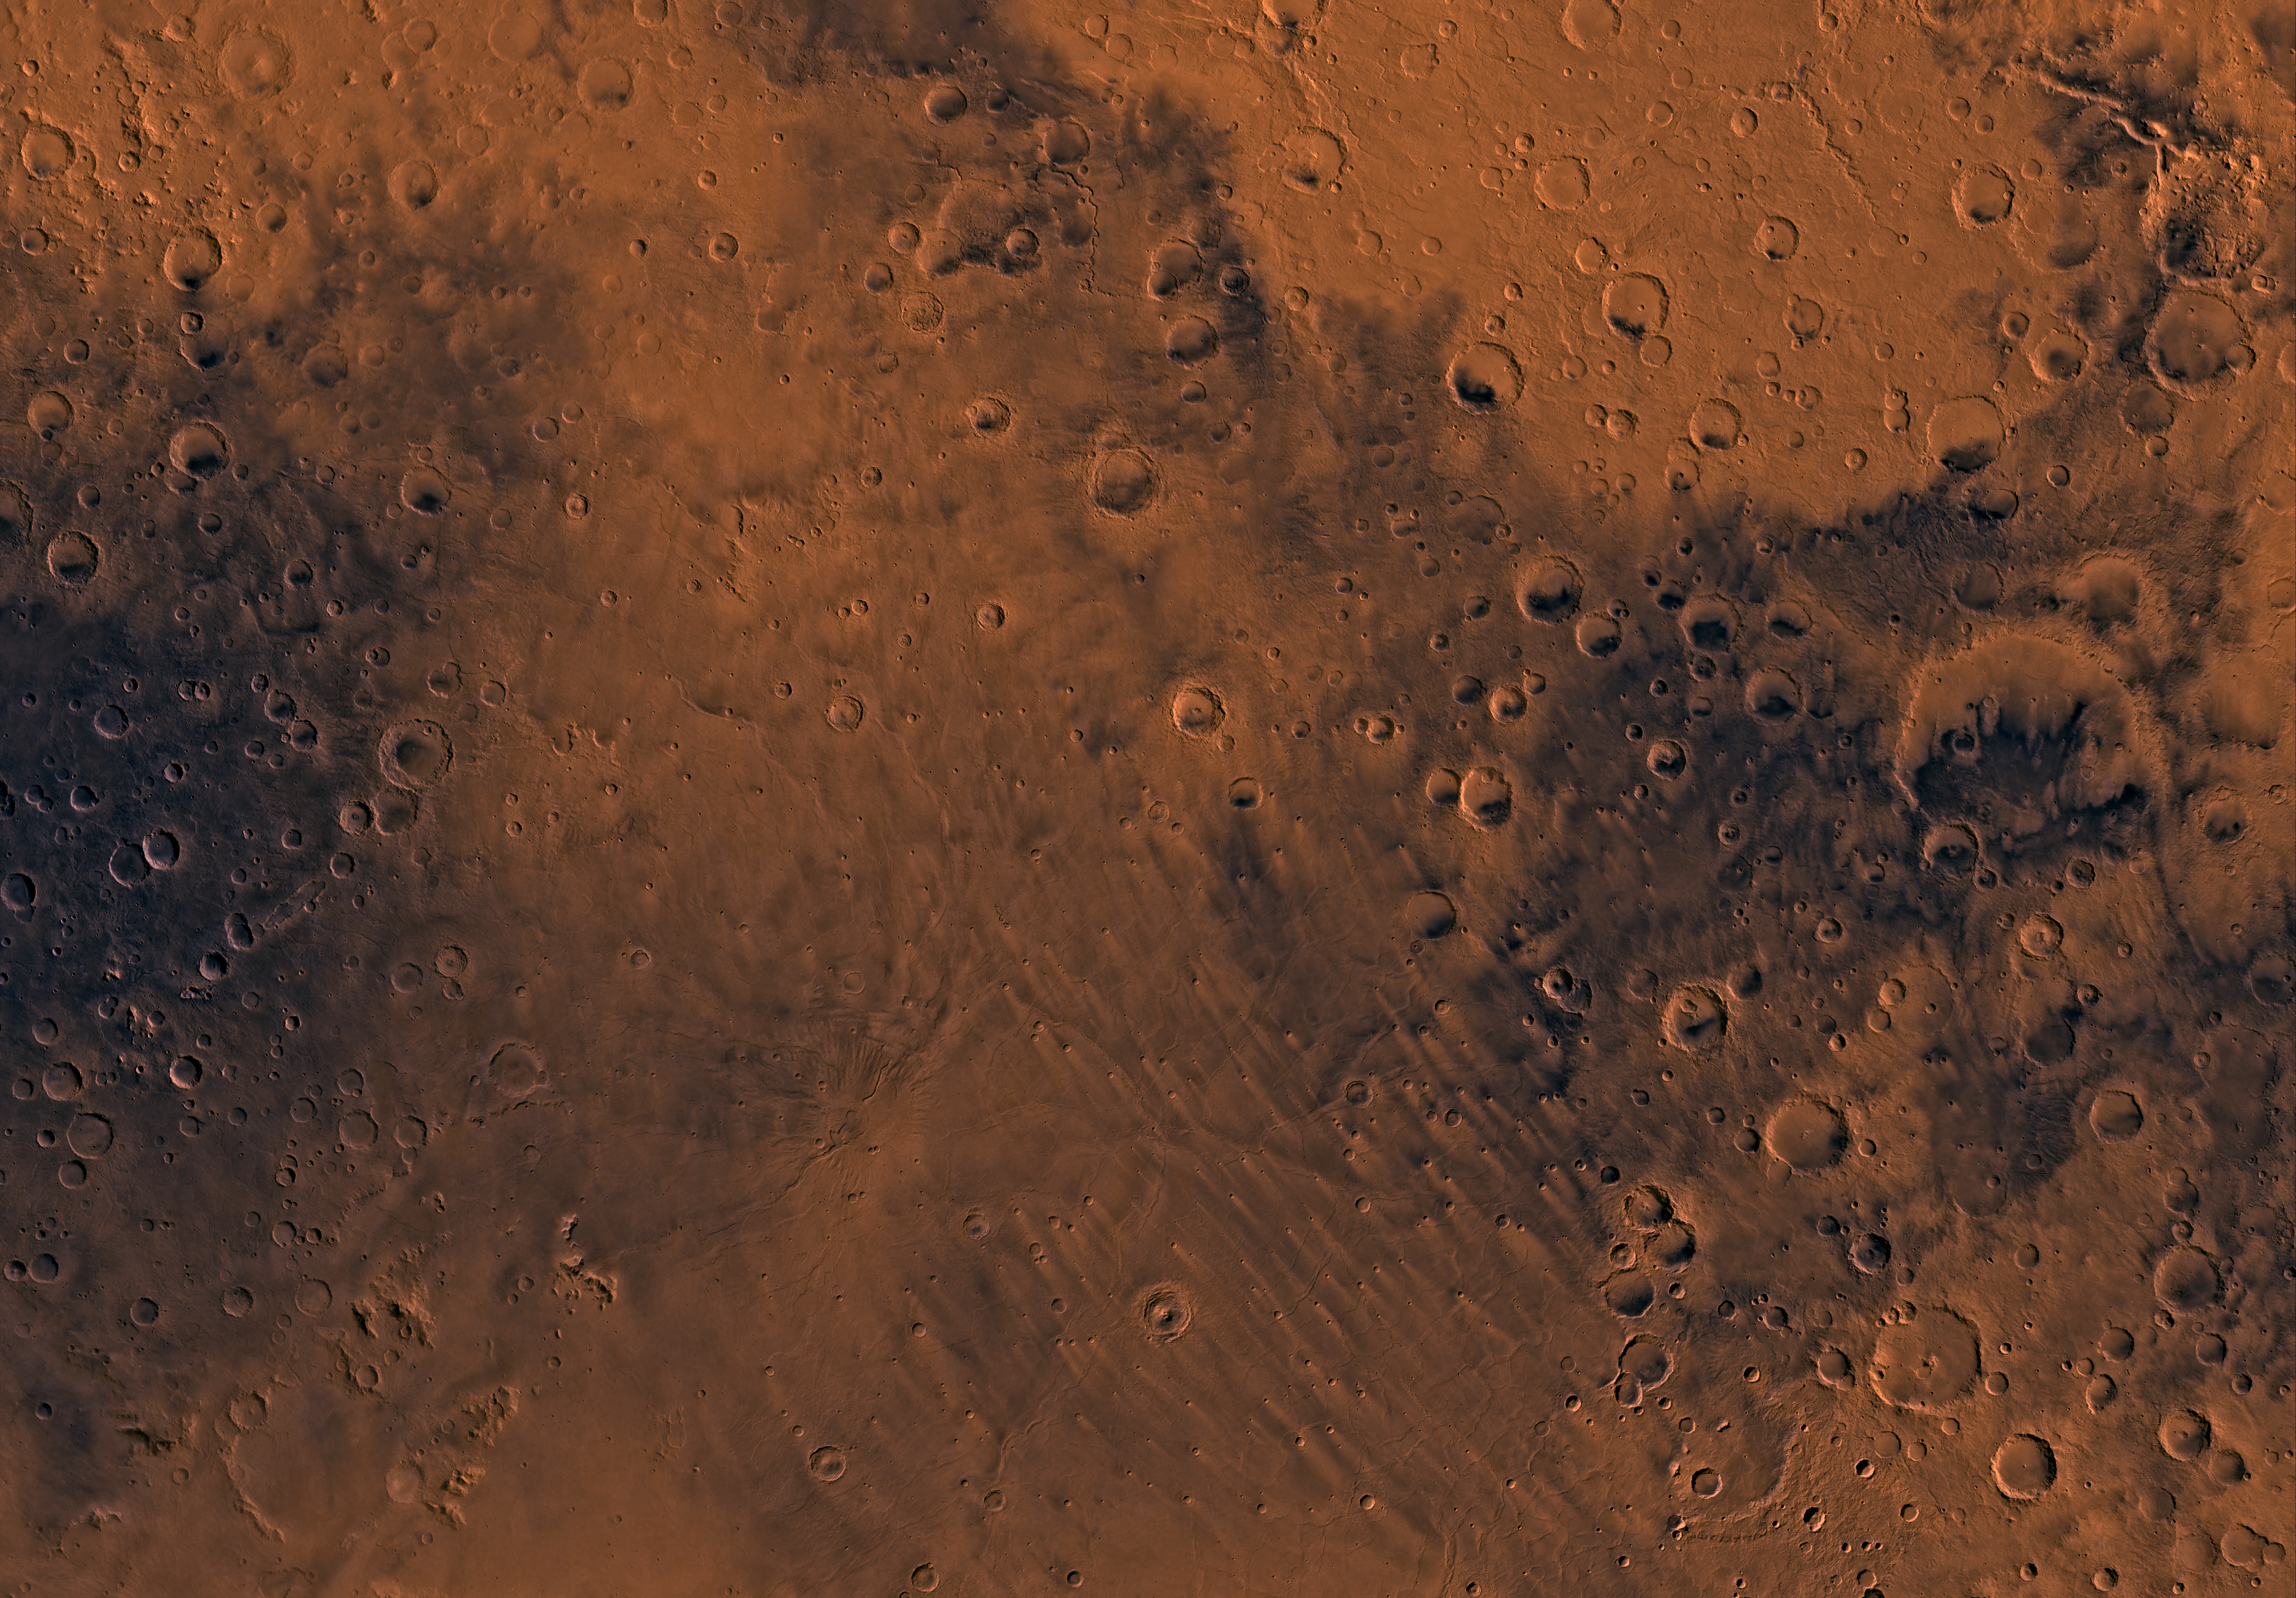

MC-22 Mare Tyrrhenum Region

Mars digital-image mosaic merged with color of the MC-22 quadrangle, Mare Tyrrhenum region of Mars. Heavily cratered highlands dominate the Mare Tyrrhenum quadrangle. The central part is marked by a large shield volcano, Tyrrhena Patera, and associated ridged plains of Hesperia Planum that probably are made up of basaltic lava flows. Latitude range -30 to 0 degrees, longitude range -135 to -90 degrees.

Credit: NASA/JPL/USGS